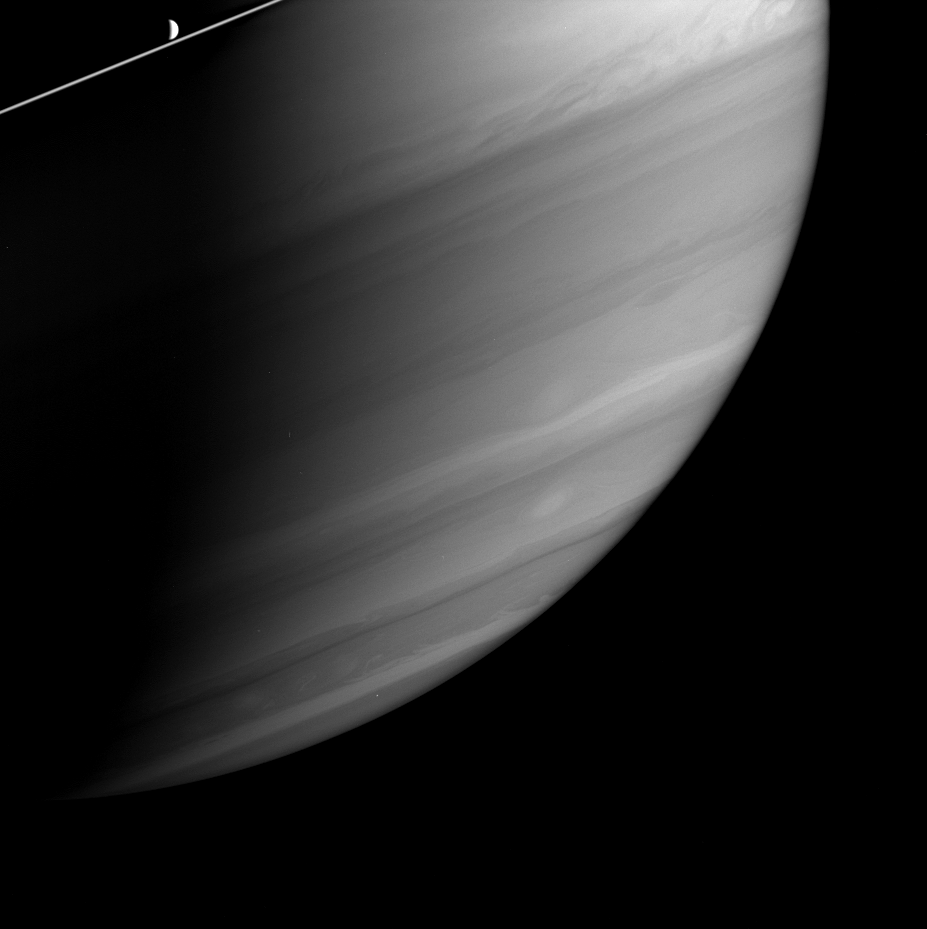

Soft Storms

The bright crescent of Saturn’s moon Dione skims along just above Saturn’s ringplane as storms churn in the planet’s atmosphere below. Dione is 1,118 kilometers (695 miles) across.

The spectral filter used to capture this observation is particularly sensitive to high altitude clouds above most of the methane gas in Saturn’s atmosphere. Dark areas in this view are regions where light penetrates the atmosphere unimpeded by such thin, high clouds.

Notable near the upper right is the turbulent southern boundary of Saturn’s bright mid-equatorial zone. Cassini measured wind speeds at the altitude of the high, bright clouds north of this boundary to be 250 to 300 meters per second (560 to 670 miles per hour).

The image was taken in visible light with the Cassini spacecraft wide-angle camera on May 5, 2005, at a distance of approximately 1.3 million kilometers (800,000 miles) from Saturn using a combination of filters sensitive to wavelengths of polarized and infrared light centered at 705 and 728 nanometers, respectively. The image scale is 74 kilometers (46 miles) per pixel.

The Cassini-Huygens mission is a cooperative project of NASA, the European Space Agency and the Italian Space Agency. The Jet Propulsion Laboratory, a division of the California Institute of Technology in Pasadena, manages the mission for NASA’s Science Mission Directorate, Washington, D.C. The Cassini orbiter and its two onboard cameras were designed, developed and assembled at JPL. The imaging team is based at the Space Science Institute, Boulder, Colo.

Credit: NASA/JPL/Space Science Institute